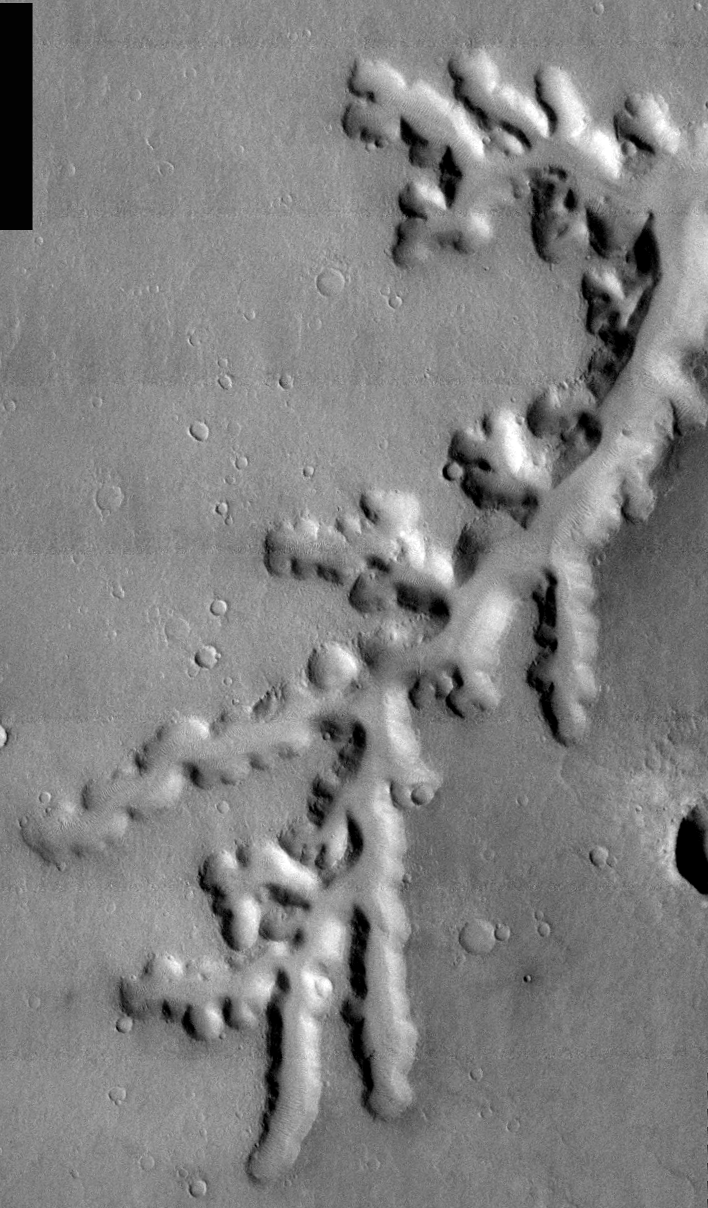

THEMIS Images as Art #18

Released 25 February 2004

Humanity is a very visual species. We rely on our eyes to tell us what is going on in the world around us. Put any image in front of a person and that person will examine the picture looking for anything familiar. Even if the examiner has no idea what he/she is looking at in a picture, he/she will still be able to make a statement about the picture, usually preceded by the words “it looks like…” The image above is part of the surface of Mars, but is presented for its artistic value rather than its scientific value. When first viewed, this image solicited a statement that “it looks like…” something seen in everyday life.

Perhaps a crystal; perhaps a plant of some sort?

Note: this THEMIS visual image has not been radiometrically nor geometrically calibrated for this preliminary release. An empirical correction has been performed to remove instrumental effects. A linear shift has been applied in the cross-track and down-track direction to approximate spacecraft and planetary motion. Fully calibrated and geometrically projected images will be released through the Planetary Data System in accordance with Project policies at a later time.

NASA’s Jet Propulsion Laboratory manages the 2001 Mars Odyssey mission for NASA’s Office of Space Science, Washington, D.C. The Thermal Emission Imaging System (THEMIS) was developed by Arizona State University, Tempe, in collaboration with Raytheon Santa Barbara Remote Sensing. The THEMIS investigation is led by Dr. Philip Christensen at Arizona State University. Lockheed Martin Astronautics, Denver, is the prime contractor for the Odyssey project, and developed and built the orbiter. Mission operations are conducted jointly from Lockheed Martin and from JPL, a division of the California Institute of Technology in Pasadena.

Credit: NASA/JPL/Arizona State University